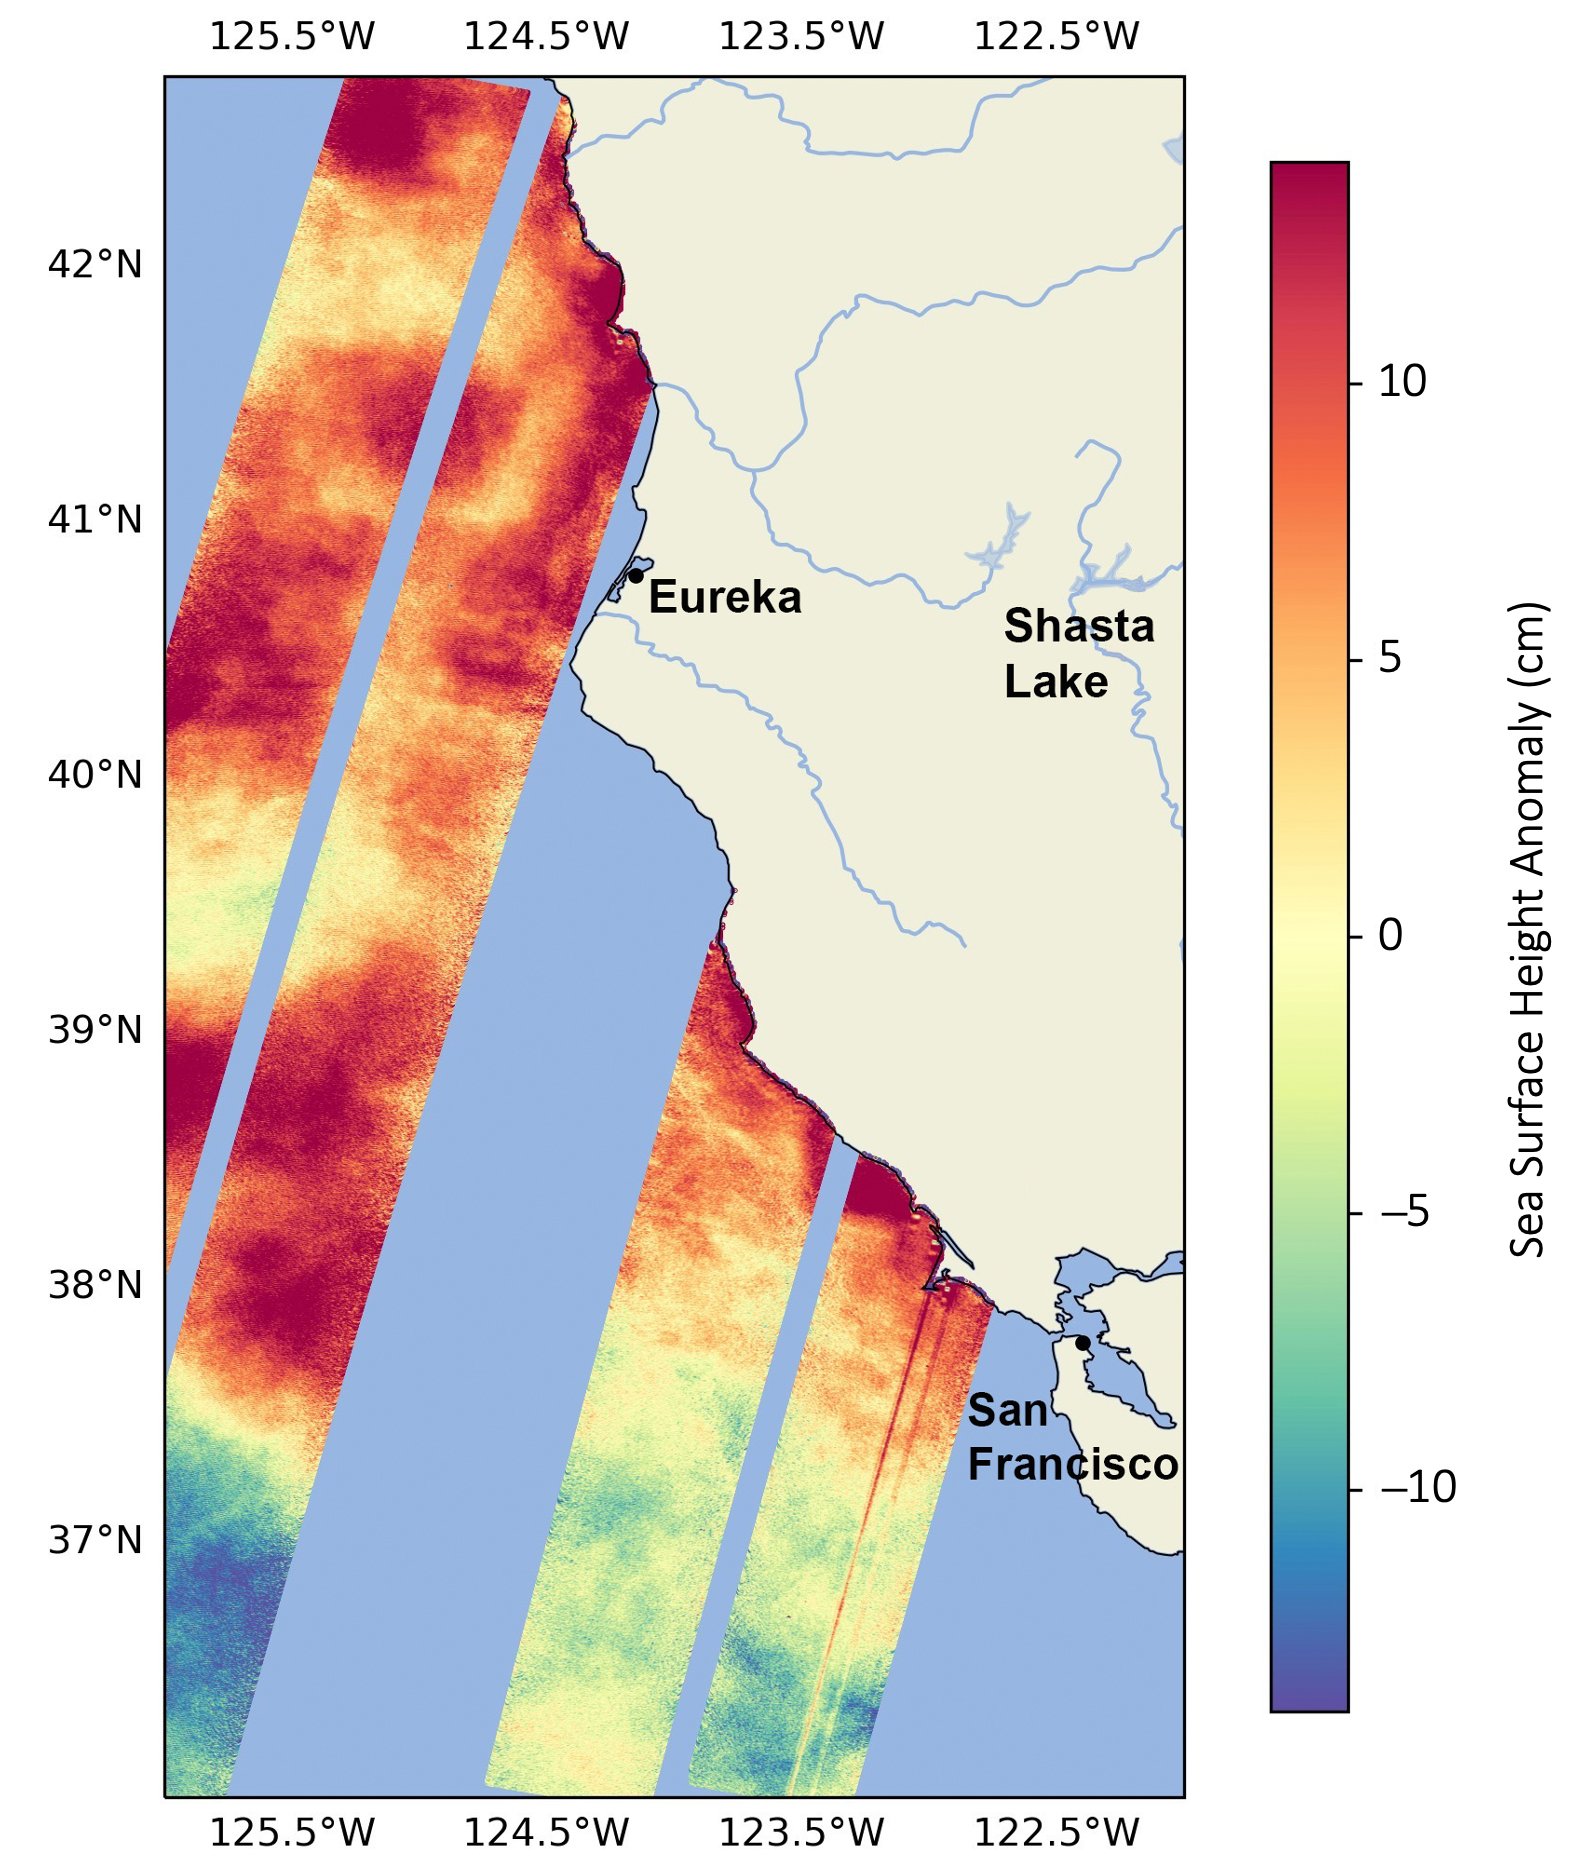

SWOT Monitors Warming Waters Off California Coast

This data visualization image above shows sea surface heights off the northern California coast in August 2023 as measured by the Surface Water and Ocean Topography (SWOT) satellite. Red indicates higher-than-average ocean heights, while blue represents lower-than-average heights.

Warm ocean waters from the developing El Niño are shifting north along coastlines in the eastern Pacific Ocean. Along the coast of California, these warm waters are interacting with a persistent marine heat wave that recently influenced the development of Hurricane Hilary. SWOT is able to spot the movement of these warm ocean waters in unprecedented detail.

The SWOT science team made the measurements with the Ka-band Radar Interferometer (KaRIn) instrument. With two antennas spread 33 feet (10 meters) apart on a boom, KaRIn produces a pair of data swaths as it circles the globe, bouncing radar pulses off the water’s surface to collect water-height measurements. The visualization combines data from two passes of the SWOT satellite.

Credit: NASA/JPL-Caltech